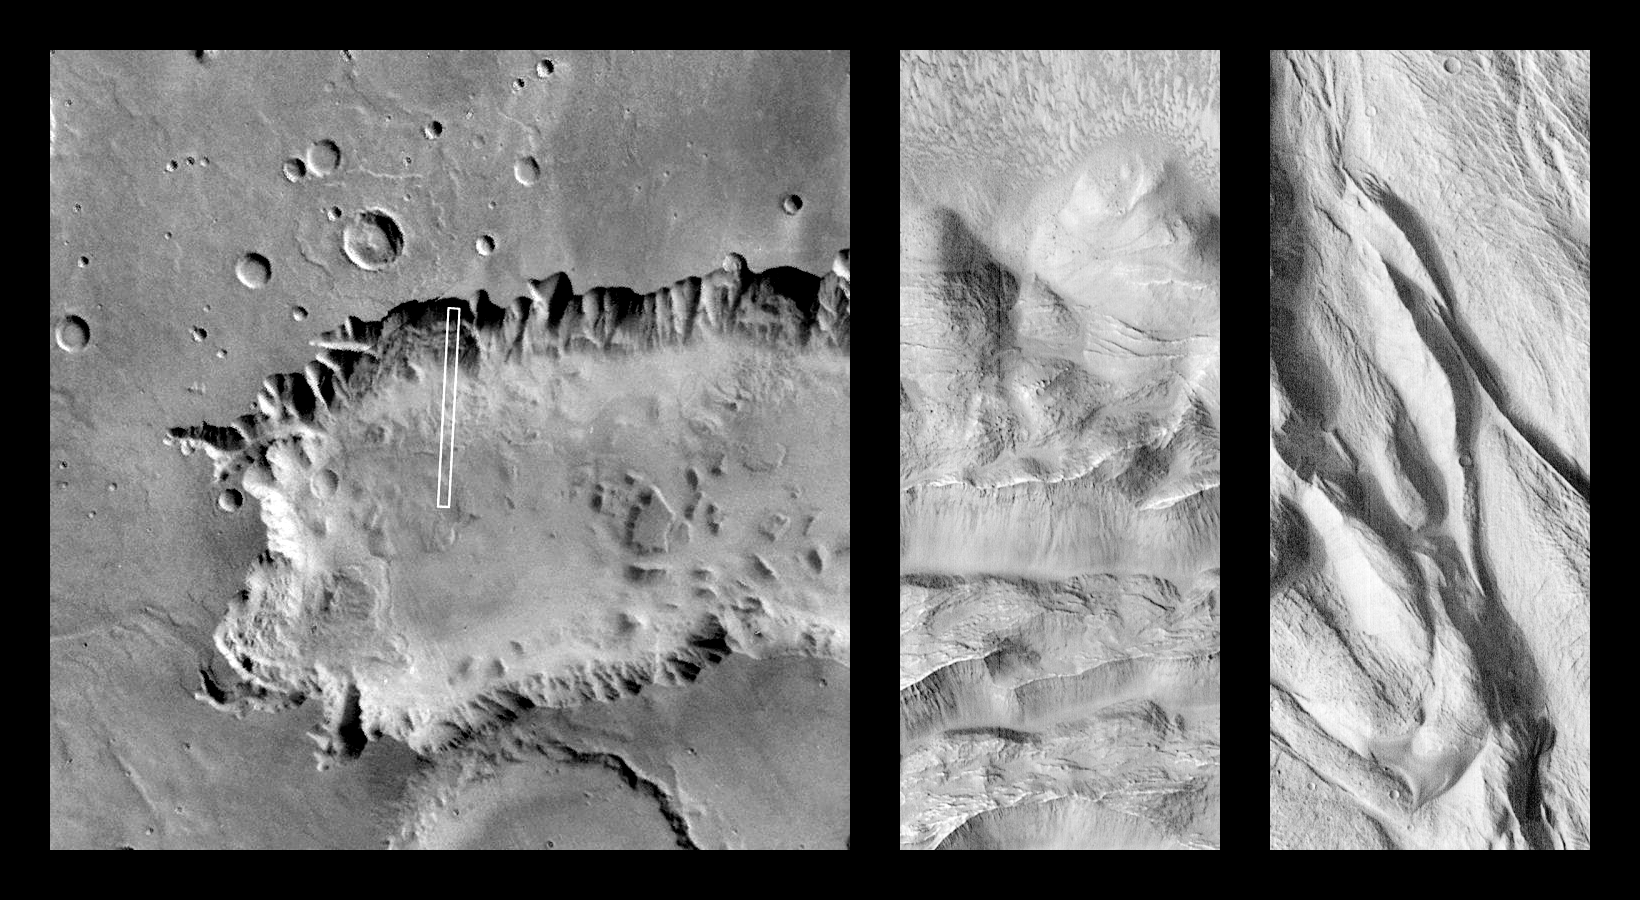

Complex Floor Deposits Within Western Ganges Chasma, Valles Marineris

On October 26, 1997, MOC took this image of Mars 10 minutes after its closest approach to the planet (1:46 AM PST). The view shows the floor of western Ganges Chasma (7.8°S 51.8°W), covering an area 2.6 km (1.6 miles) wide by 45.4 km (28.2 miles) long at a resolution of 5 by 7.4 meters (16.4 by 24.3 feet) per picture element. The local time on Mars when the picture was taken was 4:35 PM.

The center image (available at higher resolution as PIA01028) shows the northern portion of the area inscribed in the left image. The right image (PIA01029) shows the southern portion.

Launched on November 7, 1996, Mars Global Surveyor entered Mars orbit on Thursday, September 11, 1997. The original mission plan called for using friction with the planet’s atmosphere to reduce the orbital energy, leading to a two-year mapping mission from close, circular orbit (beginning in March 1998). Owing to difficulties with one of the two solar panels, aerobraking was suspended in mid-October and resumed in November 8. Many of the original objectives of the mission, and in particular those of the camera, are likely to be accomplished as the mission progresses.

Malin Space Science Systems and the California Institute of Technology built the MOC using spare hardware from the Mars Observer mission. MSSS operates the camera from its facilities in San Diego, CA. The Jet Propulsion Laboratory’s Mars Surveyor Operations Project operates the Mars Global Surveyor spacecraft with its industrial partner, Lockheed Martin Astronautics, from facilities in Pasadena, CA and Denver, CO.

Credit: NASA/JPL/Malin Space Science Systems